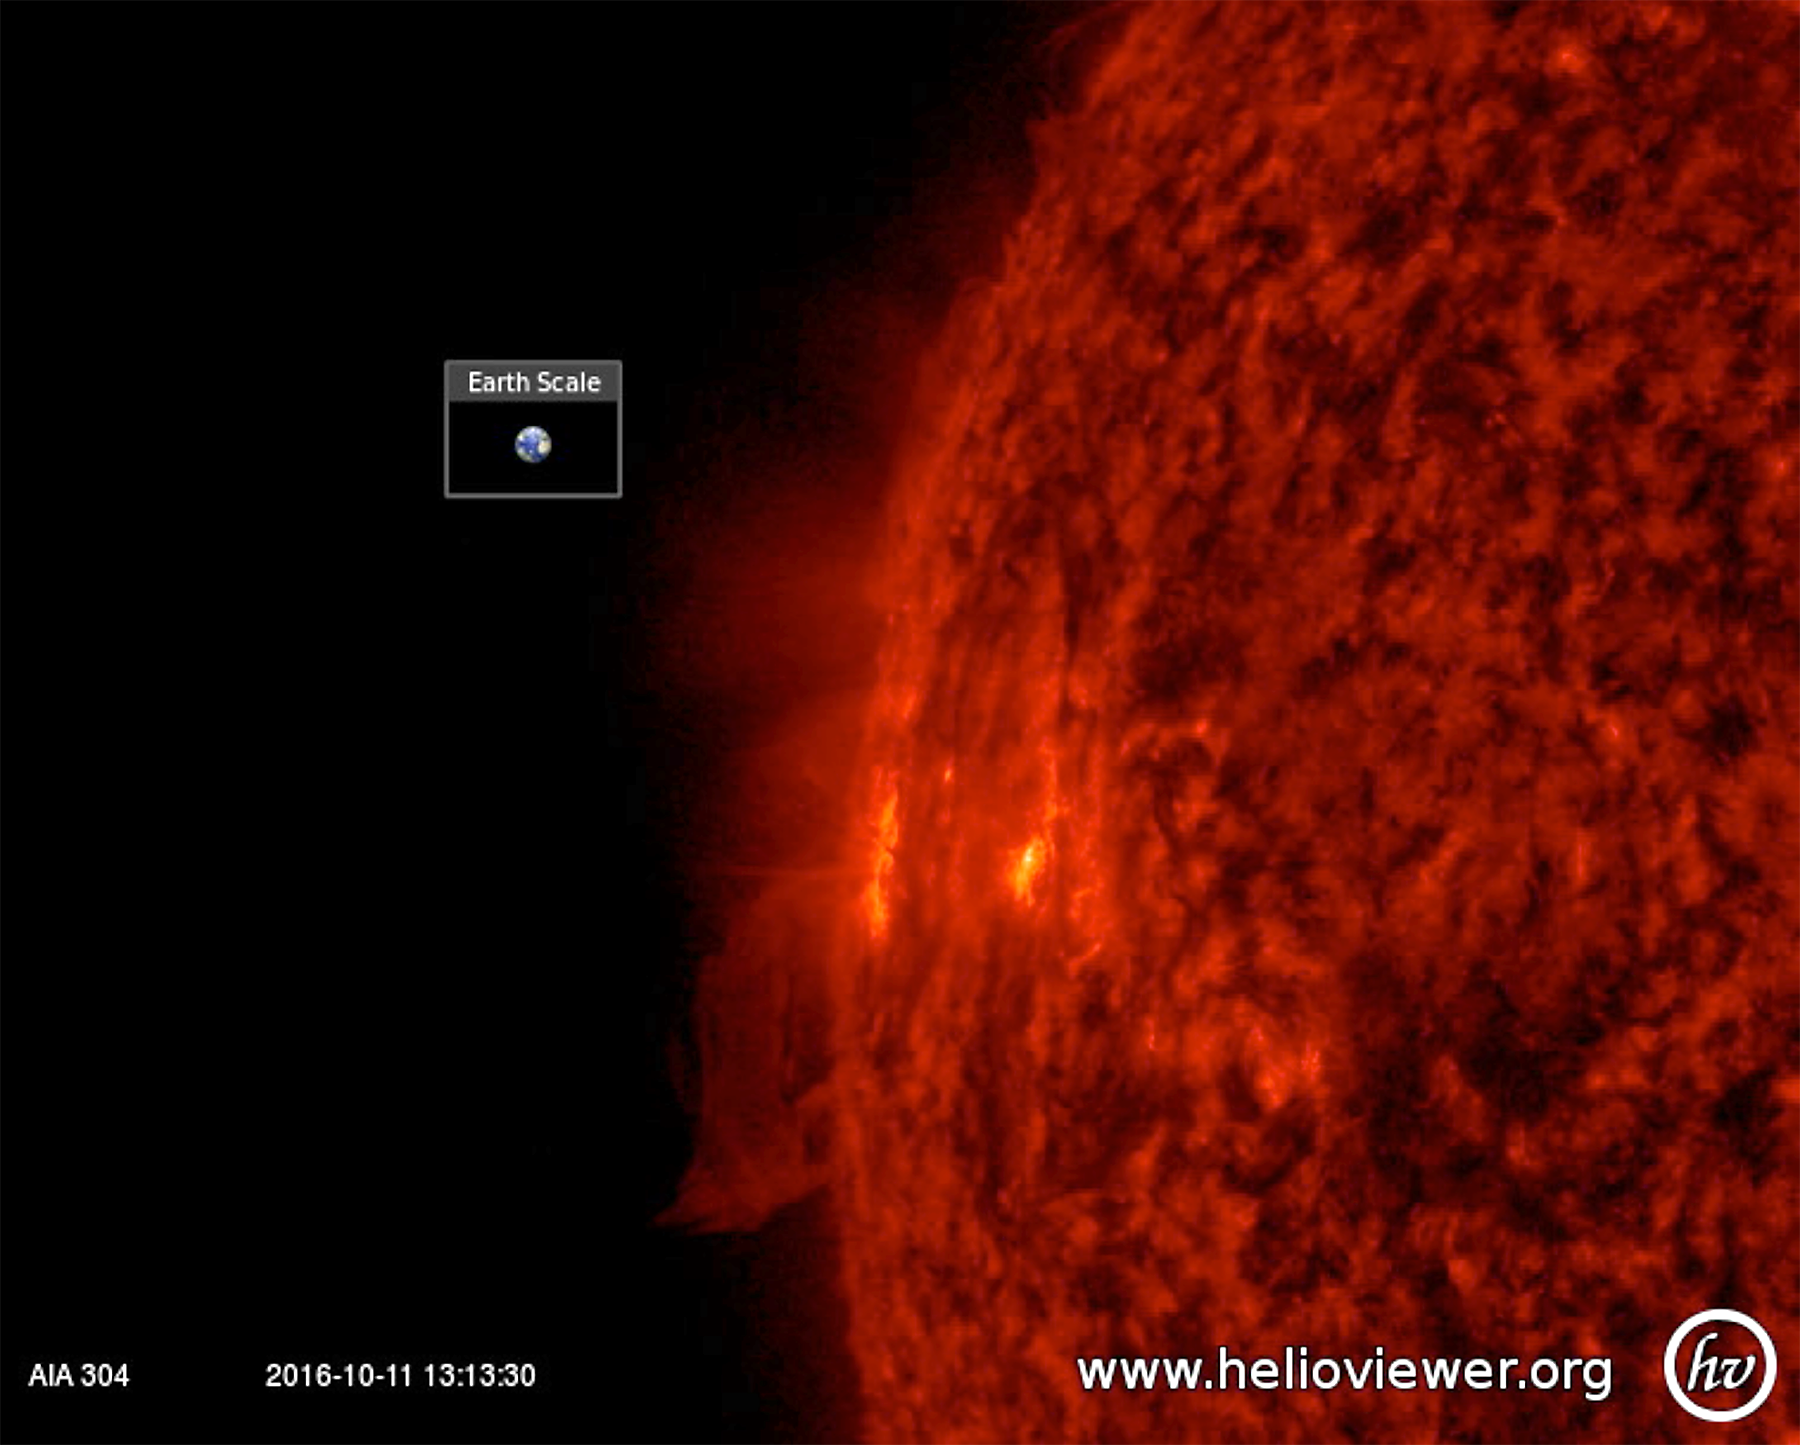

Agitated Active Region

An active region just rotating into view gave us a perfect view of the tussle of magnetic field lines above it (Oct. 10-11, 2016). The particles spiraling along the magnetic field lines become visible in extreme ultraviolet light, helping us to see the struggle going on. There were no eruptions during this period, although active regions are usually the source for solar storms. The video clip covers just one day’s worth of activity.

Movies
PIA21109_304profile_Oct_best.mp4
PIA21109_304profile_Oct_sm.mp4

SDO is managed by NASA’s Goddard Space Flight Center, Greenbelt, Maryland, for NASA’s Science Mission Directorate, Washington. Its Atmosphere Imaging Assembly was built by the Lockheed Martin Solar Astrophysics Laboratory (LMSAL), Palo Alto, California.

Credit: NASA/GSFC/Solar Dynamics Observatory